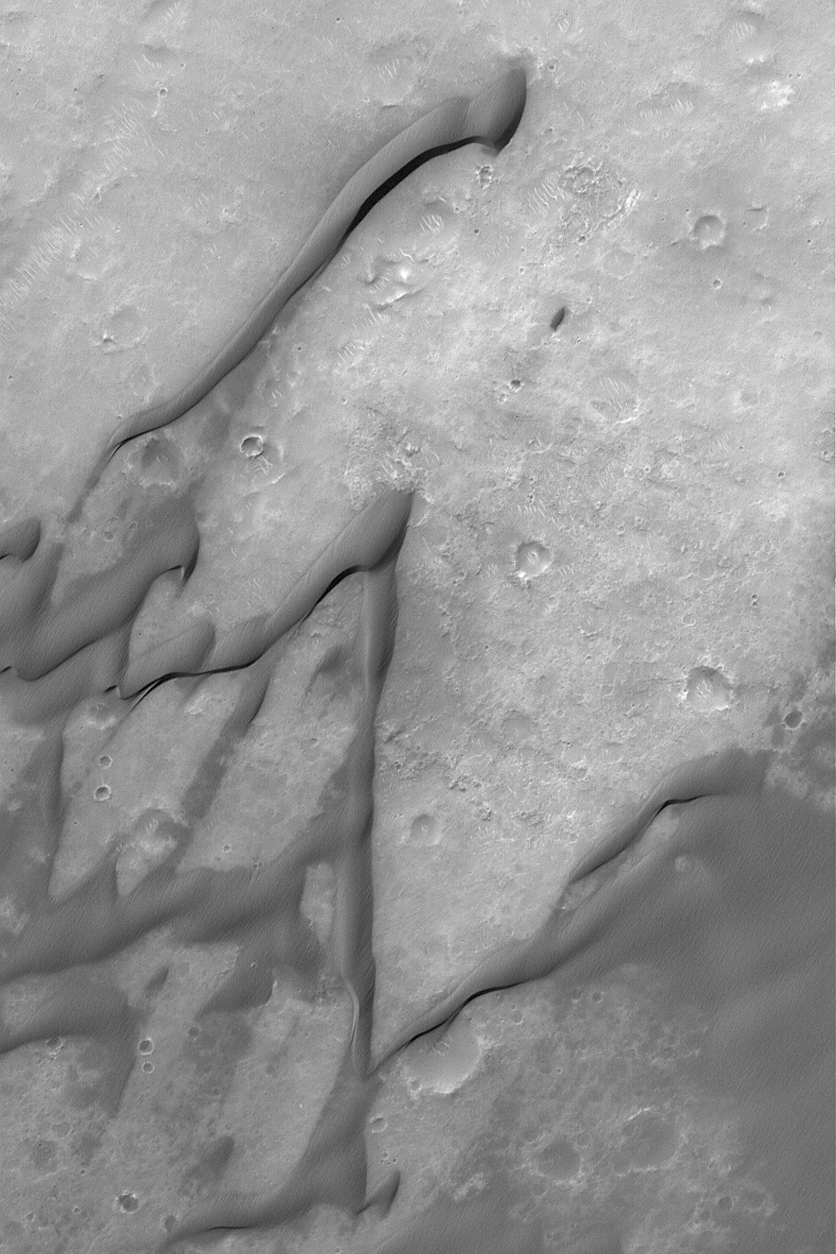

Dunes of Herschel

5 October 2004
This Mars Global Surveyor (MGS) Mars Orbiter Camera (MOC) image shows windblown sand dunes in Herschel Basin, a large impact crater in the Terra Cimmeria region of Mars. The dunes of Herschel have grooved surfaces, indicating that their sands are somewhat cemented. Wind has blasted and eroded the cemented sand to form the grooves. This image was acquired in August 2004 and is located near 15.6°S, 228.4°W. The image covers an area about 3 km (1.9 mi) across. Sunlight illuminates the scene from the upper left.

Credit: NASA/JPL/Malin Space Science Systems